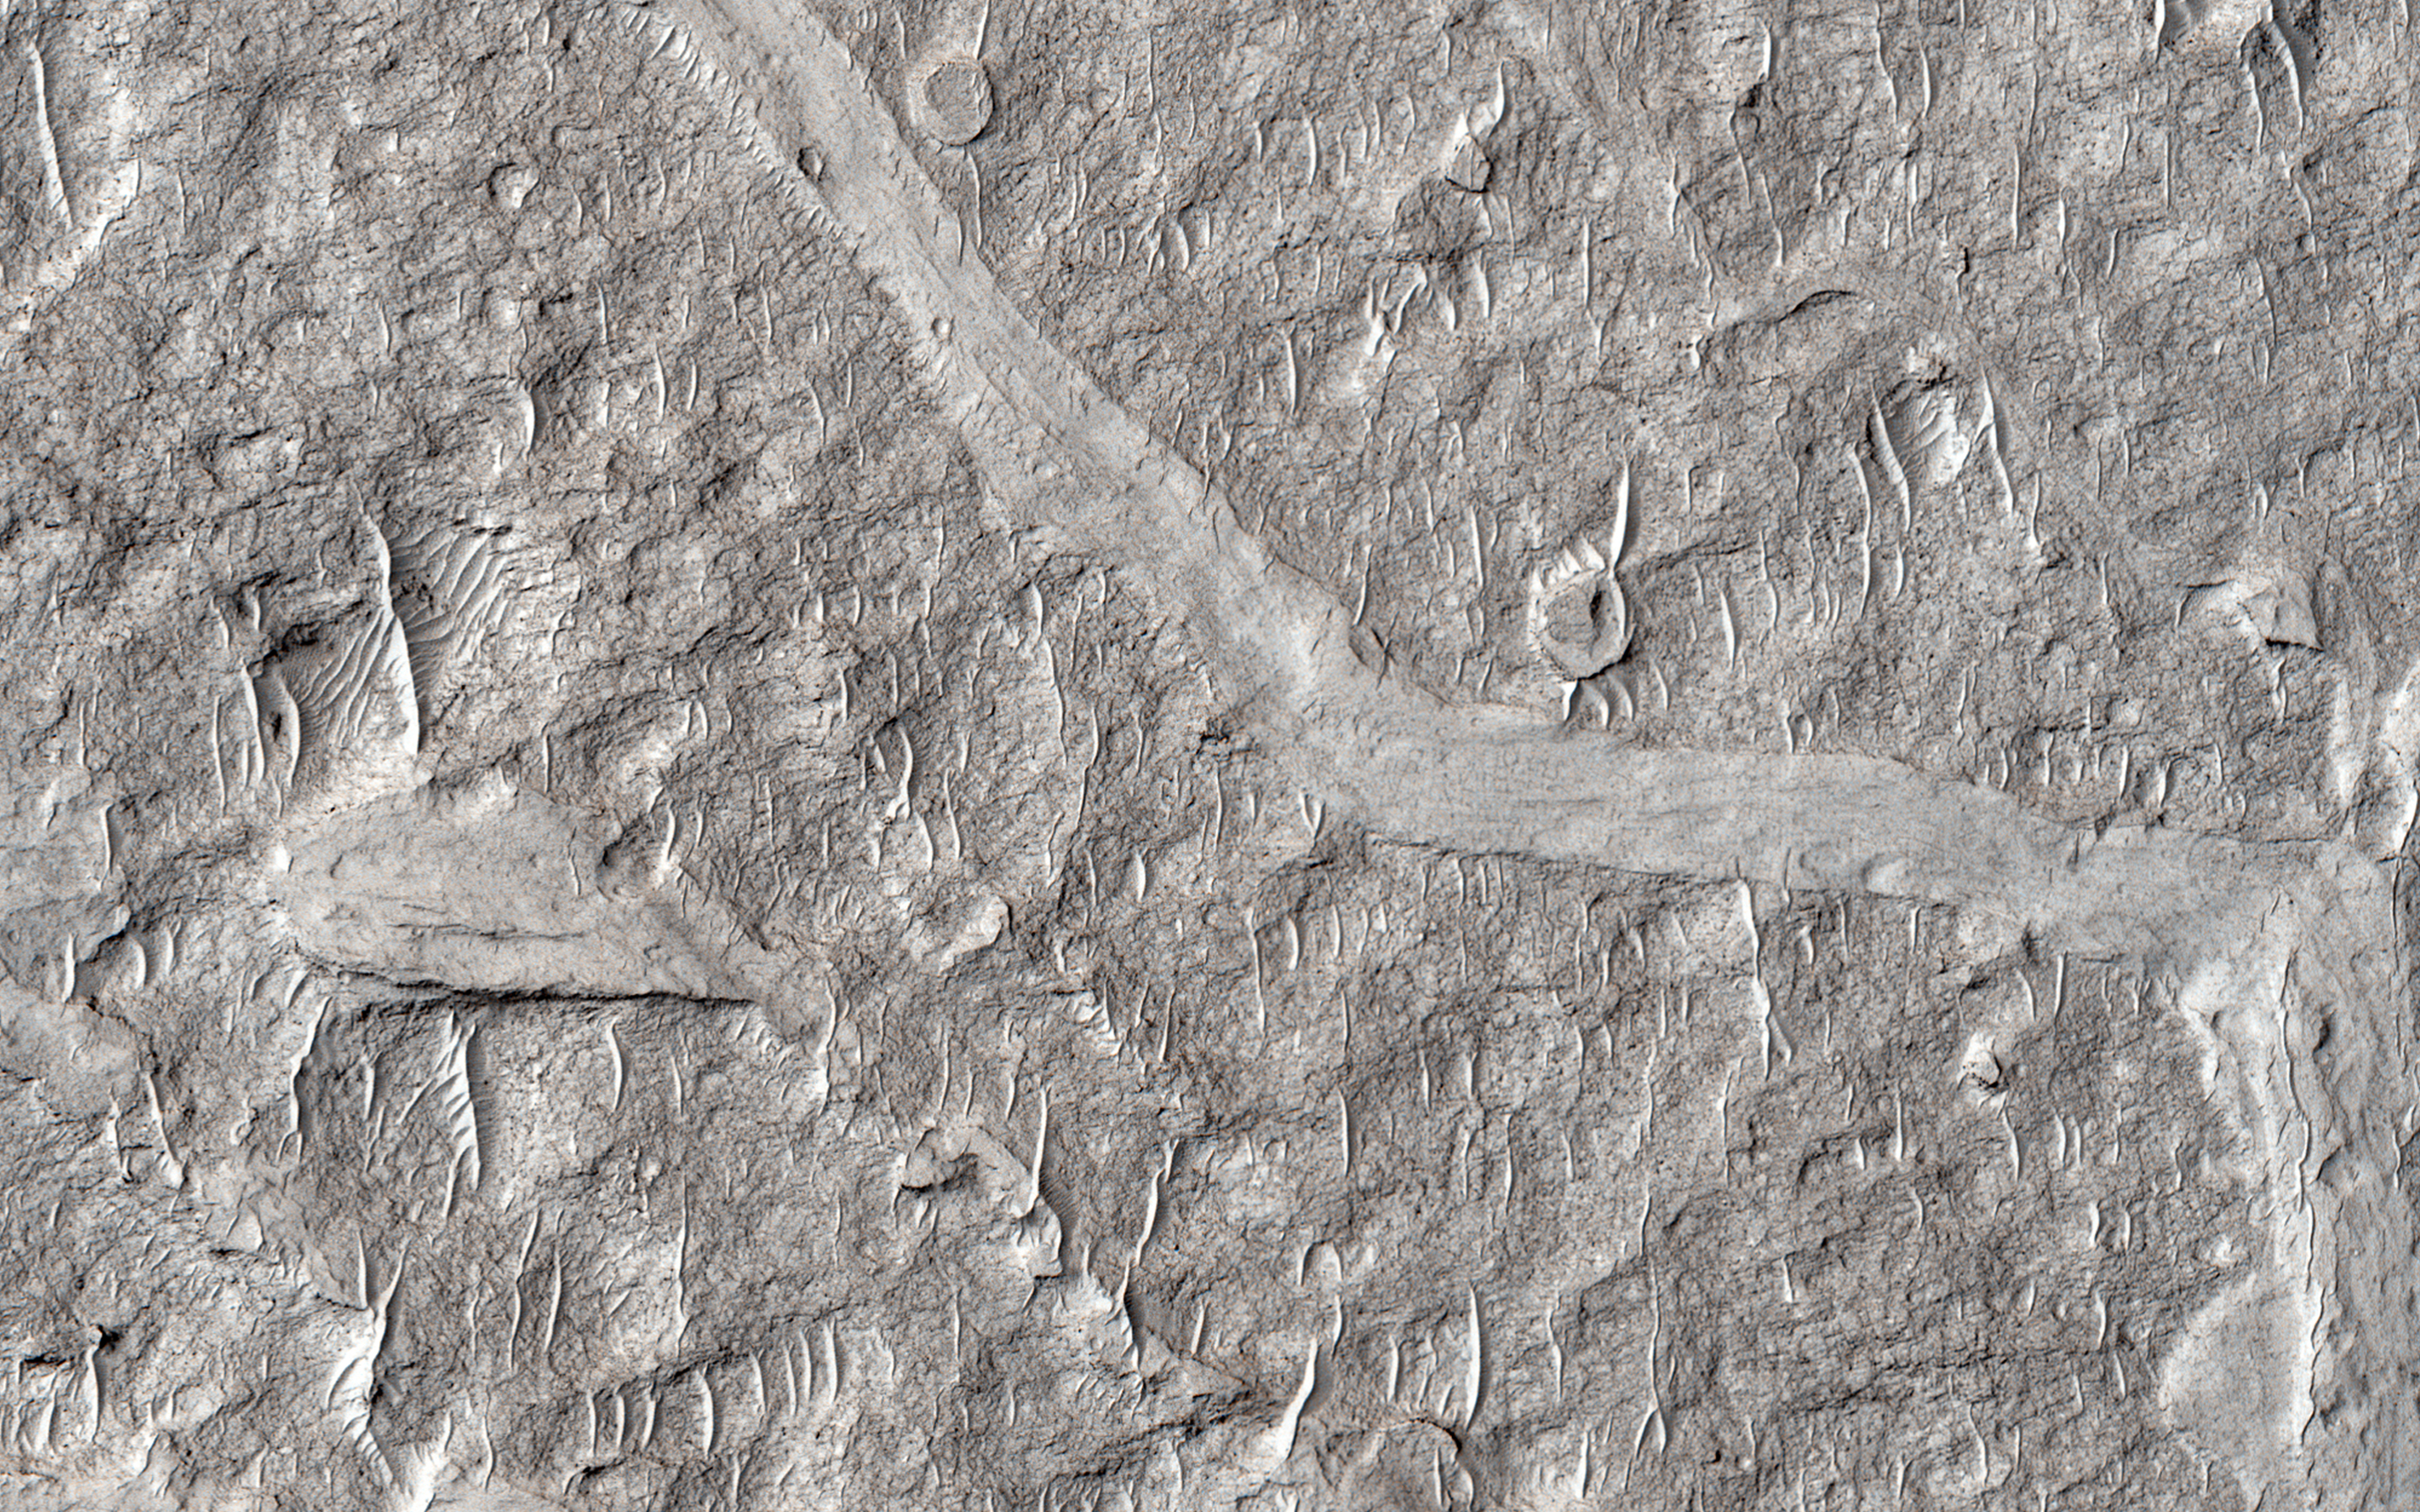

Fine-Branched Ridges

This image shows numerous branching ridges with various degrees of sinuosity. These branching forms resemble tributaries funneling and draining into larger channel trunks towards the upper portion of the scene.

The raised relief of these branching ridges suggests that these are ancient channels are inverted due to lithification and cementation of the riverbed sediment, which made it more resistant to erosion than the surrounding material. Wind-blown bedforms are abundant and resemble small ridges that are aligned in an approximately north-south direction.

This is a stereo pair with PSP_007474_1745.

The University of Arizona, Tucson, operates HiRISE, which was built by Ball Aerospace & Technologies Corp., Boulder, Colo. NASA’s Jet Propulsion Laboratory, a division of the California Institute of Technology in Pasadena, manages the Mars Reconnaissance Orbiter Project for NASA’s Science Mission Directorate, Washington.

Credit: NASA/JPL-Caltech/Univ. of Arizona